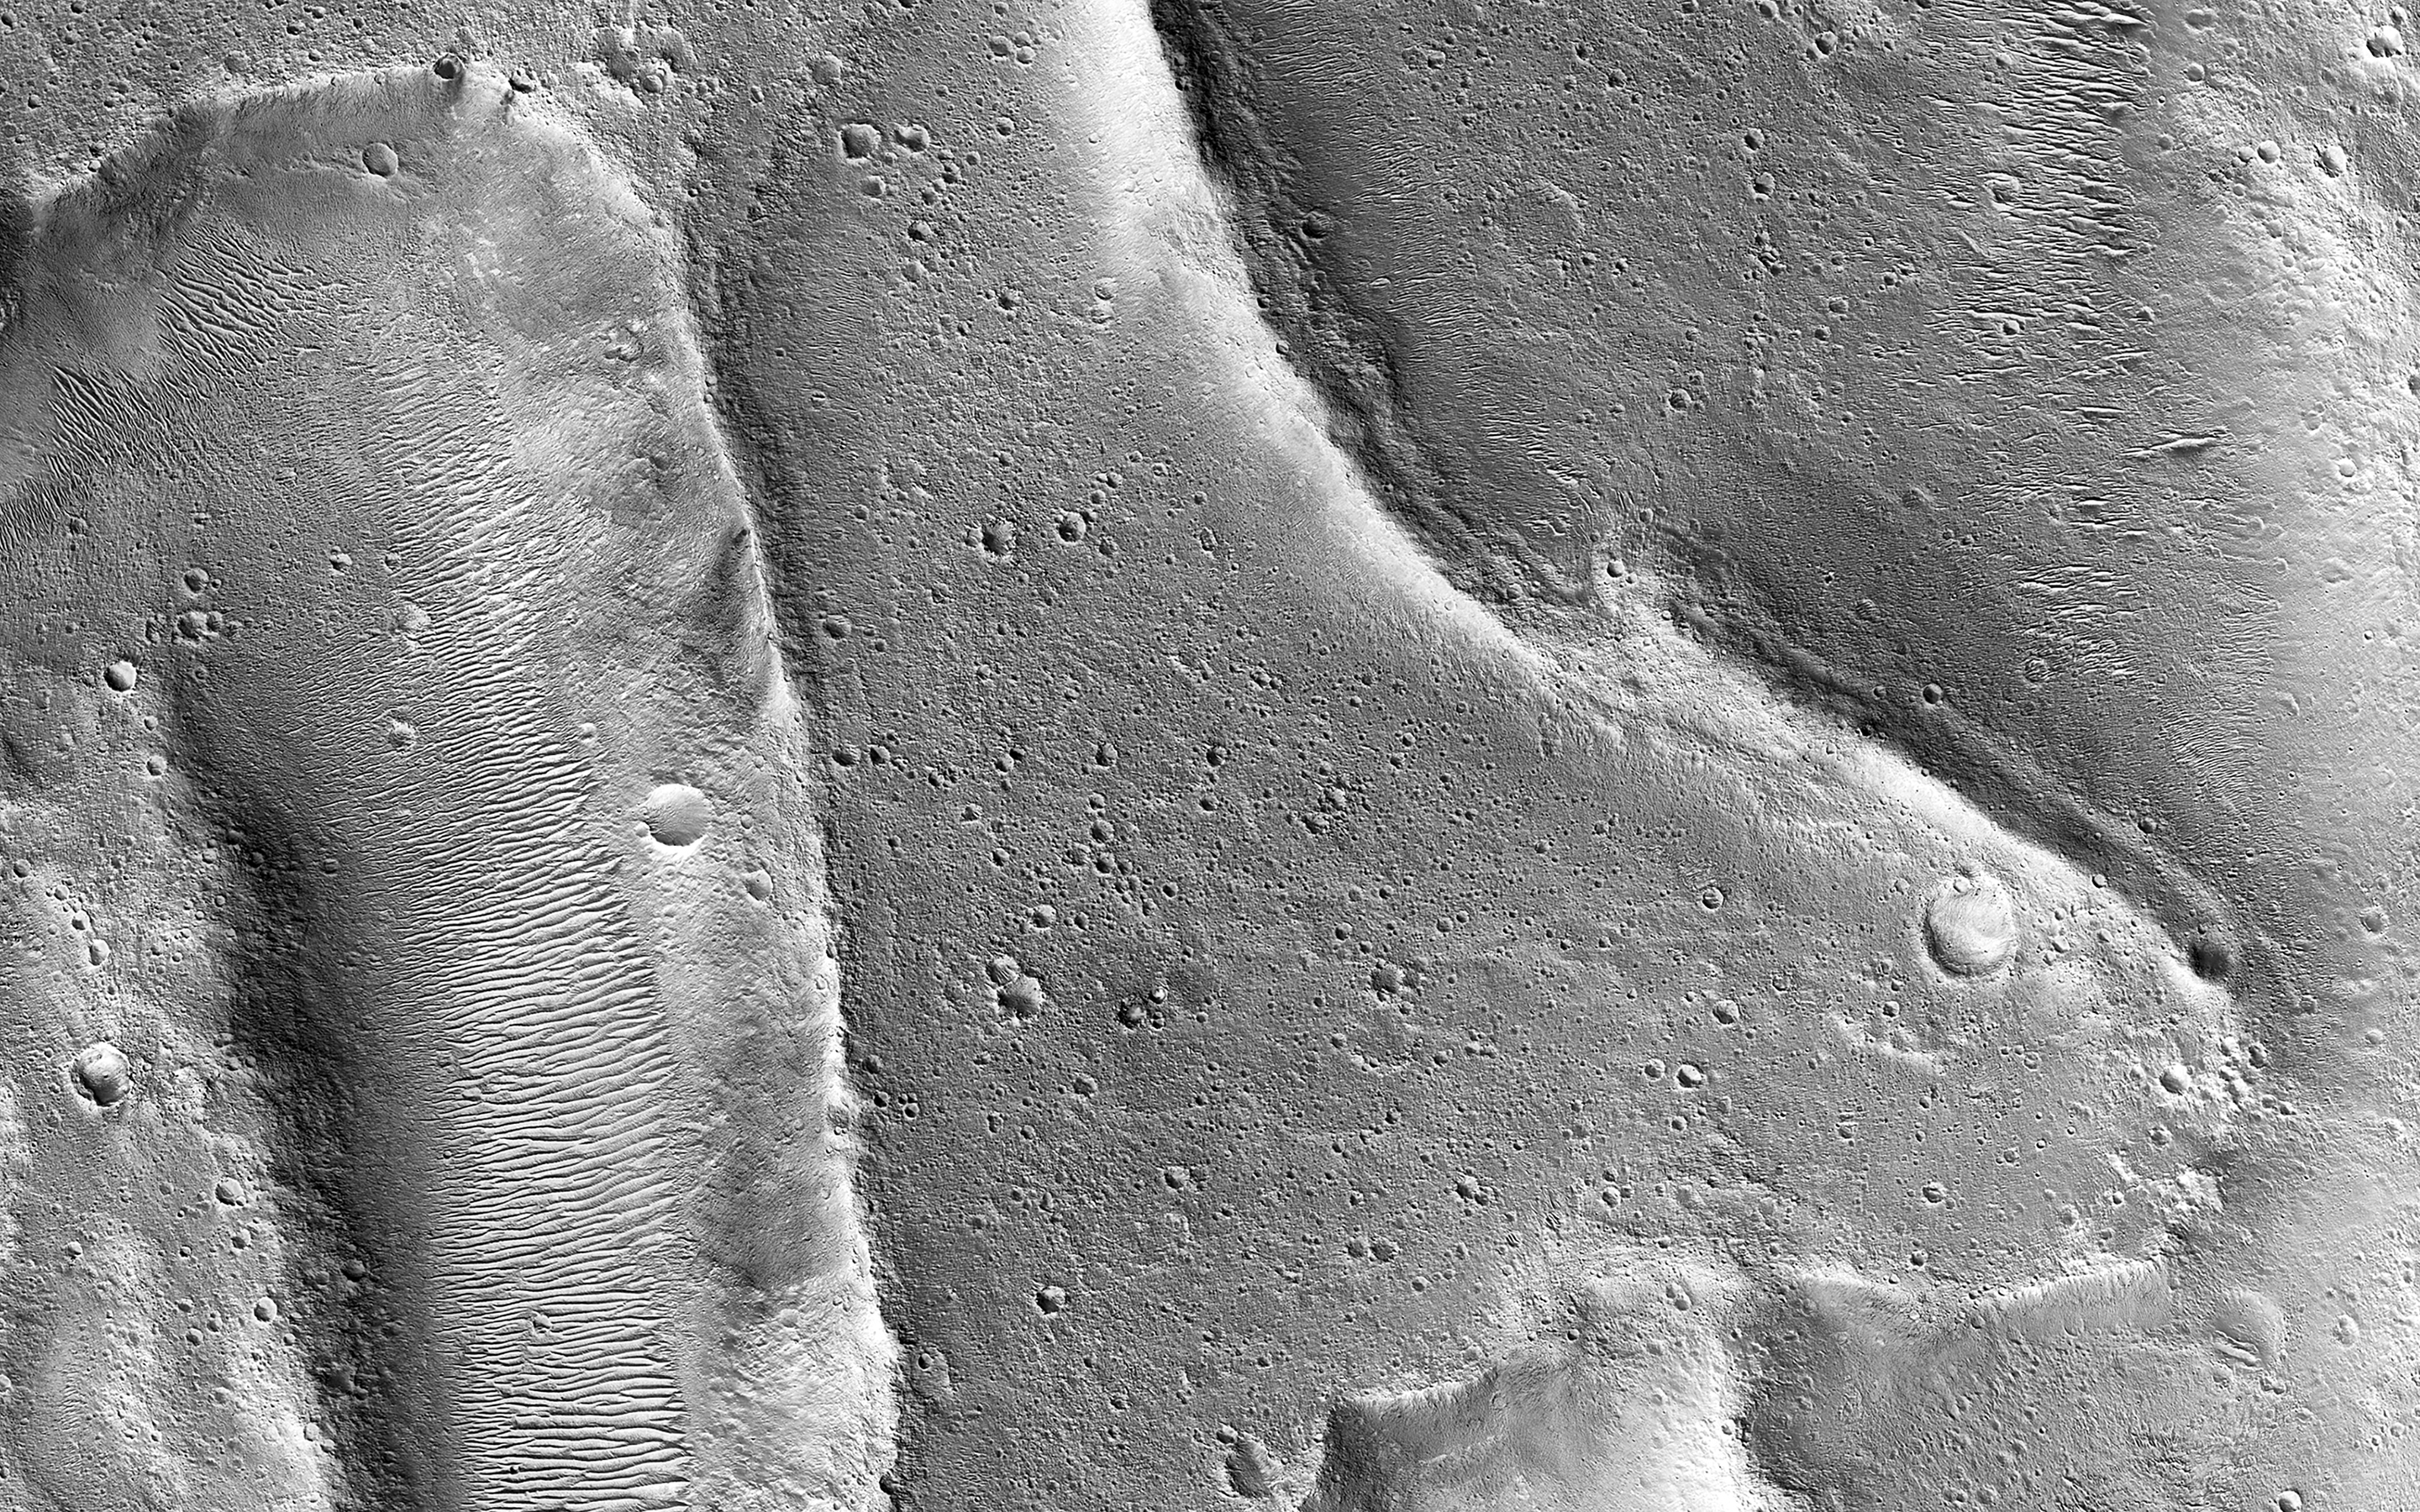

Landforms in Ares Vallis

Ares Vallis is a large valley that was carved billions of years ago by water flowing across the surface of Mars. This image shows an area where the flowing water may have stripped away some of the rocks and soils at the bottom of the valley, leaving behind the ridge-like formations.

In other areas of our observation, such as the smooth terrain in the middle portion of this image, the flowing water appears to have carried in and left behind rocks and soils from somewhere upstream. Scientists study landforms, rocks and soils such as these to understand how, where and when floods occurred in Mars’ past.

The map is projected here at a scale of 50 centimeters (19.7 inches) per pixel. (The original image scale is 56.0 centimeters [22.0 inches] per pixel [with 2 x 2 binning]; objects on the order of 168 centimeters [66.1 inches] across are resolved.) North is up.

This is a stereo pair with ESP_066754_1935.

The University of Arizona, in Tucson, operates HiRISE, which was built by Ball Aerospace & Technologies Corp., in Boulder, Colorado. NASA’s Jet Propulsion Laboratory, a division of Caltech in Pasadena, California, manages the Mars Reconnaissance Orbiter Project for NASA’s Science Mission Directorate, Washington.

Credit: NASA/JPL-Caltech/University of Arizona